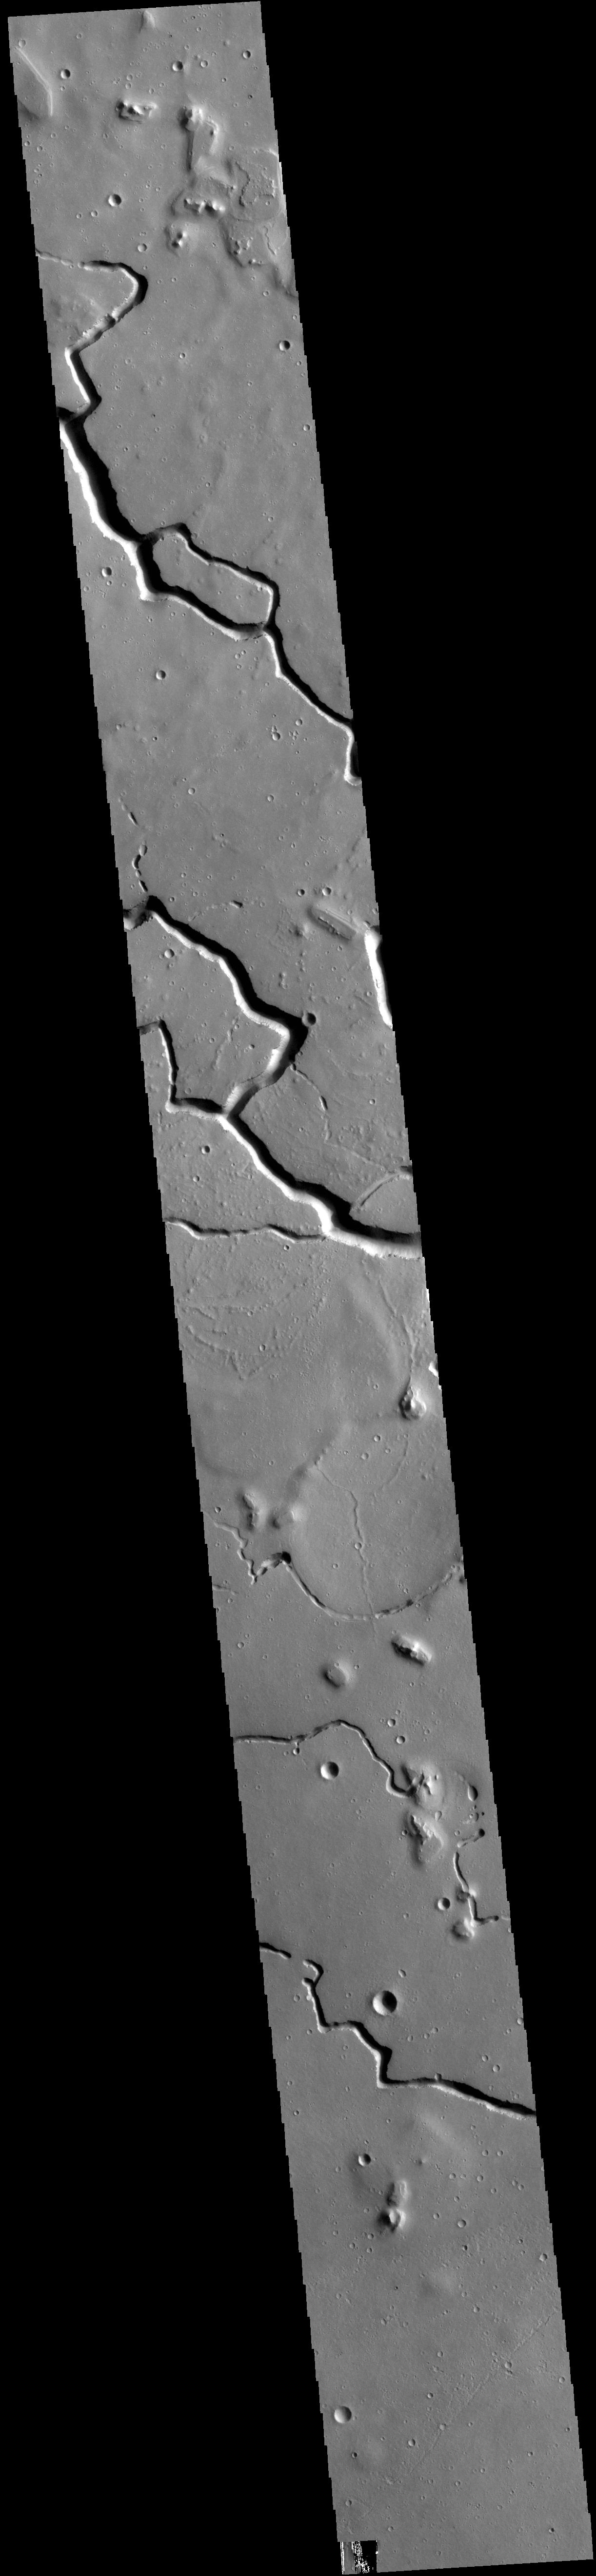

Hephaestus Fossae

This VIS image is located in the central portion of Hephaestus Fossae. Hephaestus Fossae is a complex channel system in Utopia Planitia near Elysium Mons. It has been proposed that the channel formed by the release of melted subsurface ice during the impact event that created a large crater south of this image. Additionally, the nearby Elysium volcanic center created subsurface heating that may have played a part in creating both Hephaestus Fossae and Hebrus Valles to the north.

Credit: NASA/JPL-Caltech/ASU